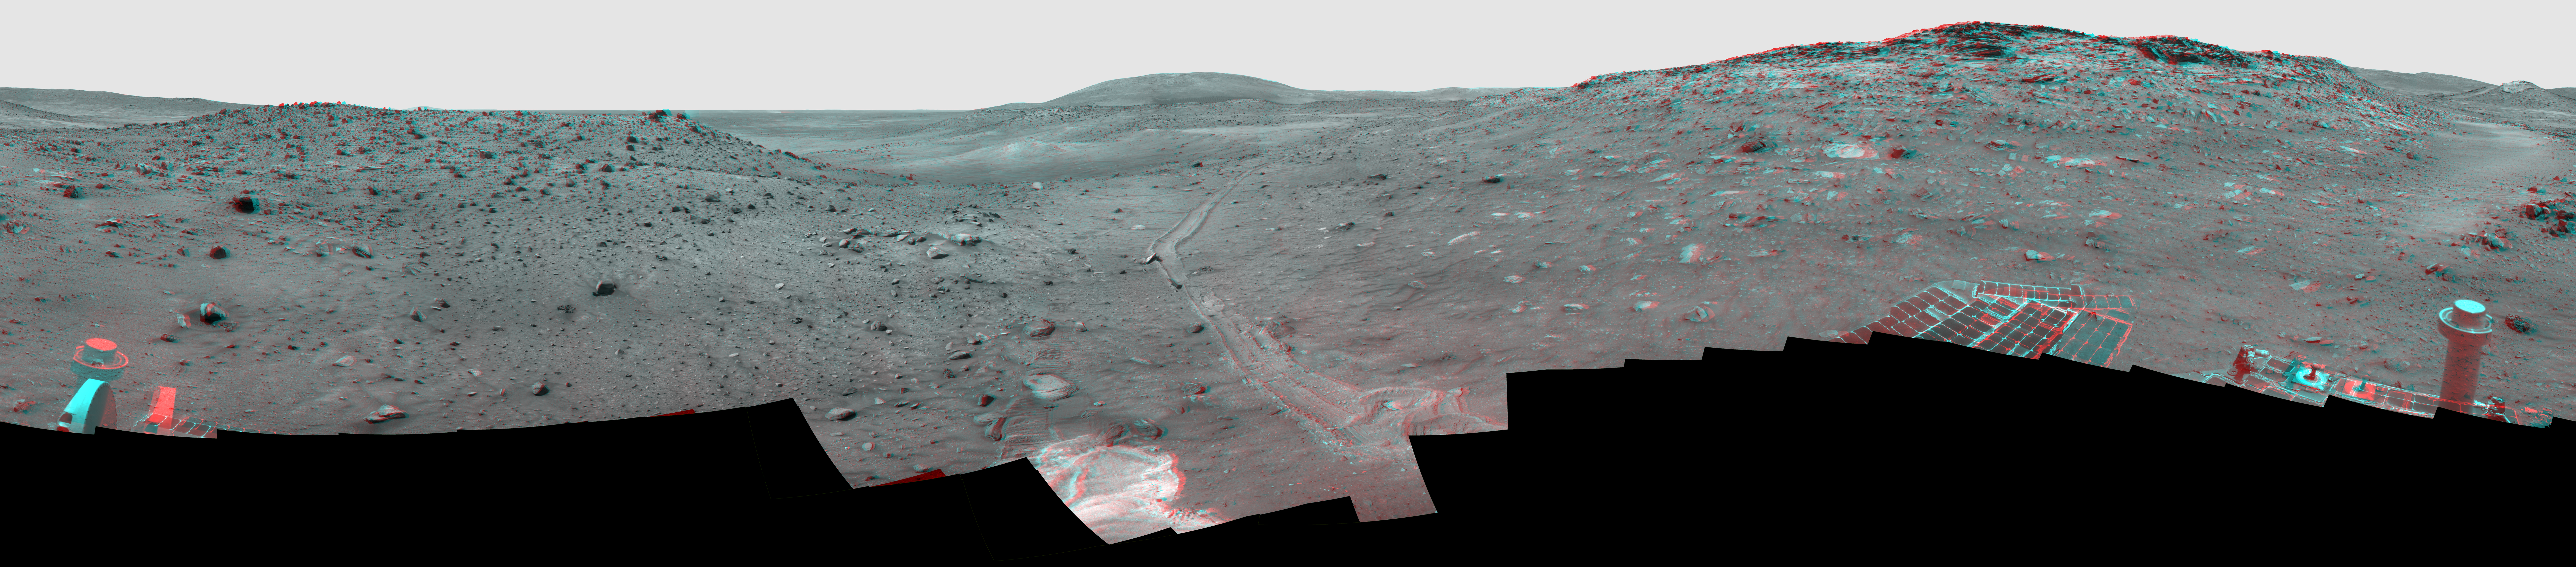

‘Calypso’ Panorama of Spirit’s View from ‘Troy’ (Stereo)

Left-eye view of a color stereo pair for PIA12202

Right-eye view of a color stereo pair for PIA12202

This full-circle, stereo view from the panoramic camera (Pancam) on NASA’s Mars Exploration Rover Spirit shows the terrain surrounding the location called “Troy,” where Spirit became embedded in soft soil during the spring of 2009. The view combines a stereo pair so that it appears three dimensional when seen through red-blue glasses, with the red lens on the left.

North is at the center; south at both ends. The western edge of the low plateau called Home Plate dominates the right half of the panorama. At the far right is a bright-topped mound called “Von Braun,” a possible future destination for Spirit’s exploration. Near the center of the panorama, in the distance, lies Husband Hill, where Spirit recorded views from the summit in 2005. The ridge on the left, near the rover tracks leading to Troy from the north, is called “Tsiolkovsky.” For scale, the parallel tracks are about 1 meter (39 inches) apart. The track on the right is more evident because Spirit was driving backwards, dragging its right-front wheel, which no longer rotates.

The bright soil in the center foreground is soft material in which Spirit became embedded after the wheels on that side cut through a darker top layer. The composition of different layers in the soil at the site became the subject of intense investigation by tools on Spirit’s robotic arm.

The Pancam team named this scene the camera’s Calypso Panorama. This version is an approximate true-color, red-green-blue composite panorama generated from images taken through the Pancam’s 750-nanometer, 530-nanometer and 480-nanometer filters. This “natural color” view is the rover team’s best estimate of what the scene would look like if we were there and able to see it with our own eyes.

Spirit has been investigating a region within Mars’ Gusev Crater for more than 67 months in what was originally planned as a three-month mission.

Credit: NASA/JPL-Caltech/Cornell University